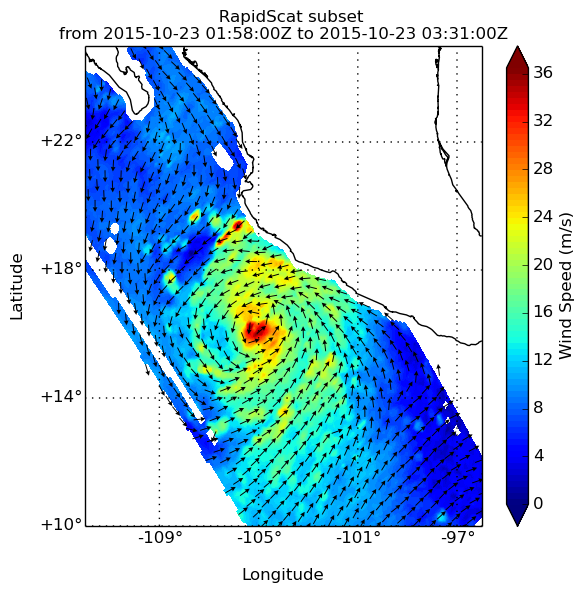

Hurricane Patricia Viewed by NASA’s ISS-RapidScat

NASA’s ISS-RapidScat passed over Hurricane Patricia at about 3:00 AM GMT on Oct. 23, 2015. A Hurricane Warning was in effect from San Blas to Punta San Telmo. A Hurricane Watch was in effect from east of Punta San Telmo to Lazaro Cardenas and a Tropical Storm Warning was in effect from east of Punta San Telmo to Lazaro Cardenas.

Patricia was moving toward the north-northwest near 12 mph (19 kph) and a turn toward the north is expected later this morning, followed by a turn toward the north-northeast this afternoon. On the forecast track, the core of Patricia will make landfall in the hurricane warning area today, Oct. 23, 2015, during the afternoon or evening.

RapidScat measures Earth’s ocean surface wind speed and direction over open waters. The instrument’s data on ocean winds provide essential measurements for researchers and scientists to use in weather predictions, including hurricane monitoring. The NASA instrument arrived at the International Space Station (ISS) on Sept. 23, 2014, providing a new resource for tracking and studying storms ranging from tropical cyclones to nor’easters. RapidScat has kept busy in 2015’s already active Southern Hemisphere hurricane season and the Northern Hemisphere’s winter storm season.

Credit: NASA/JPL-Caltech